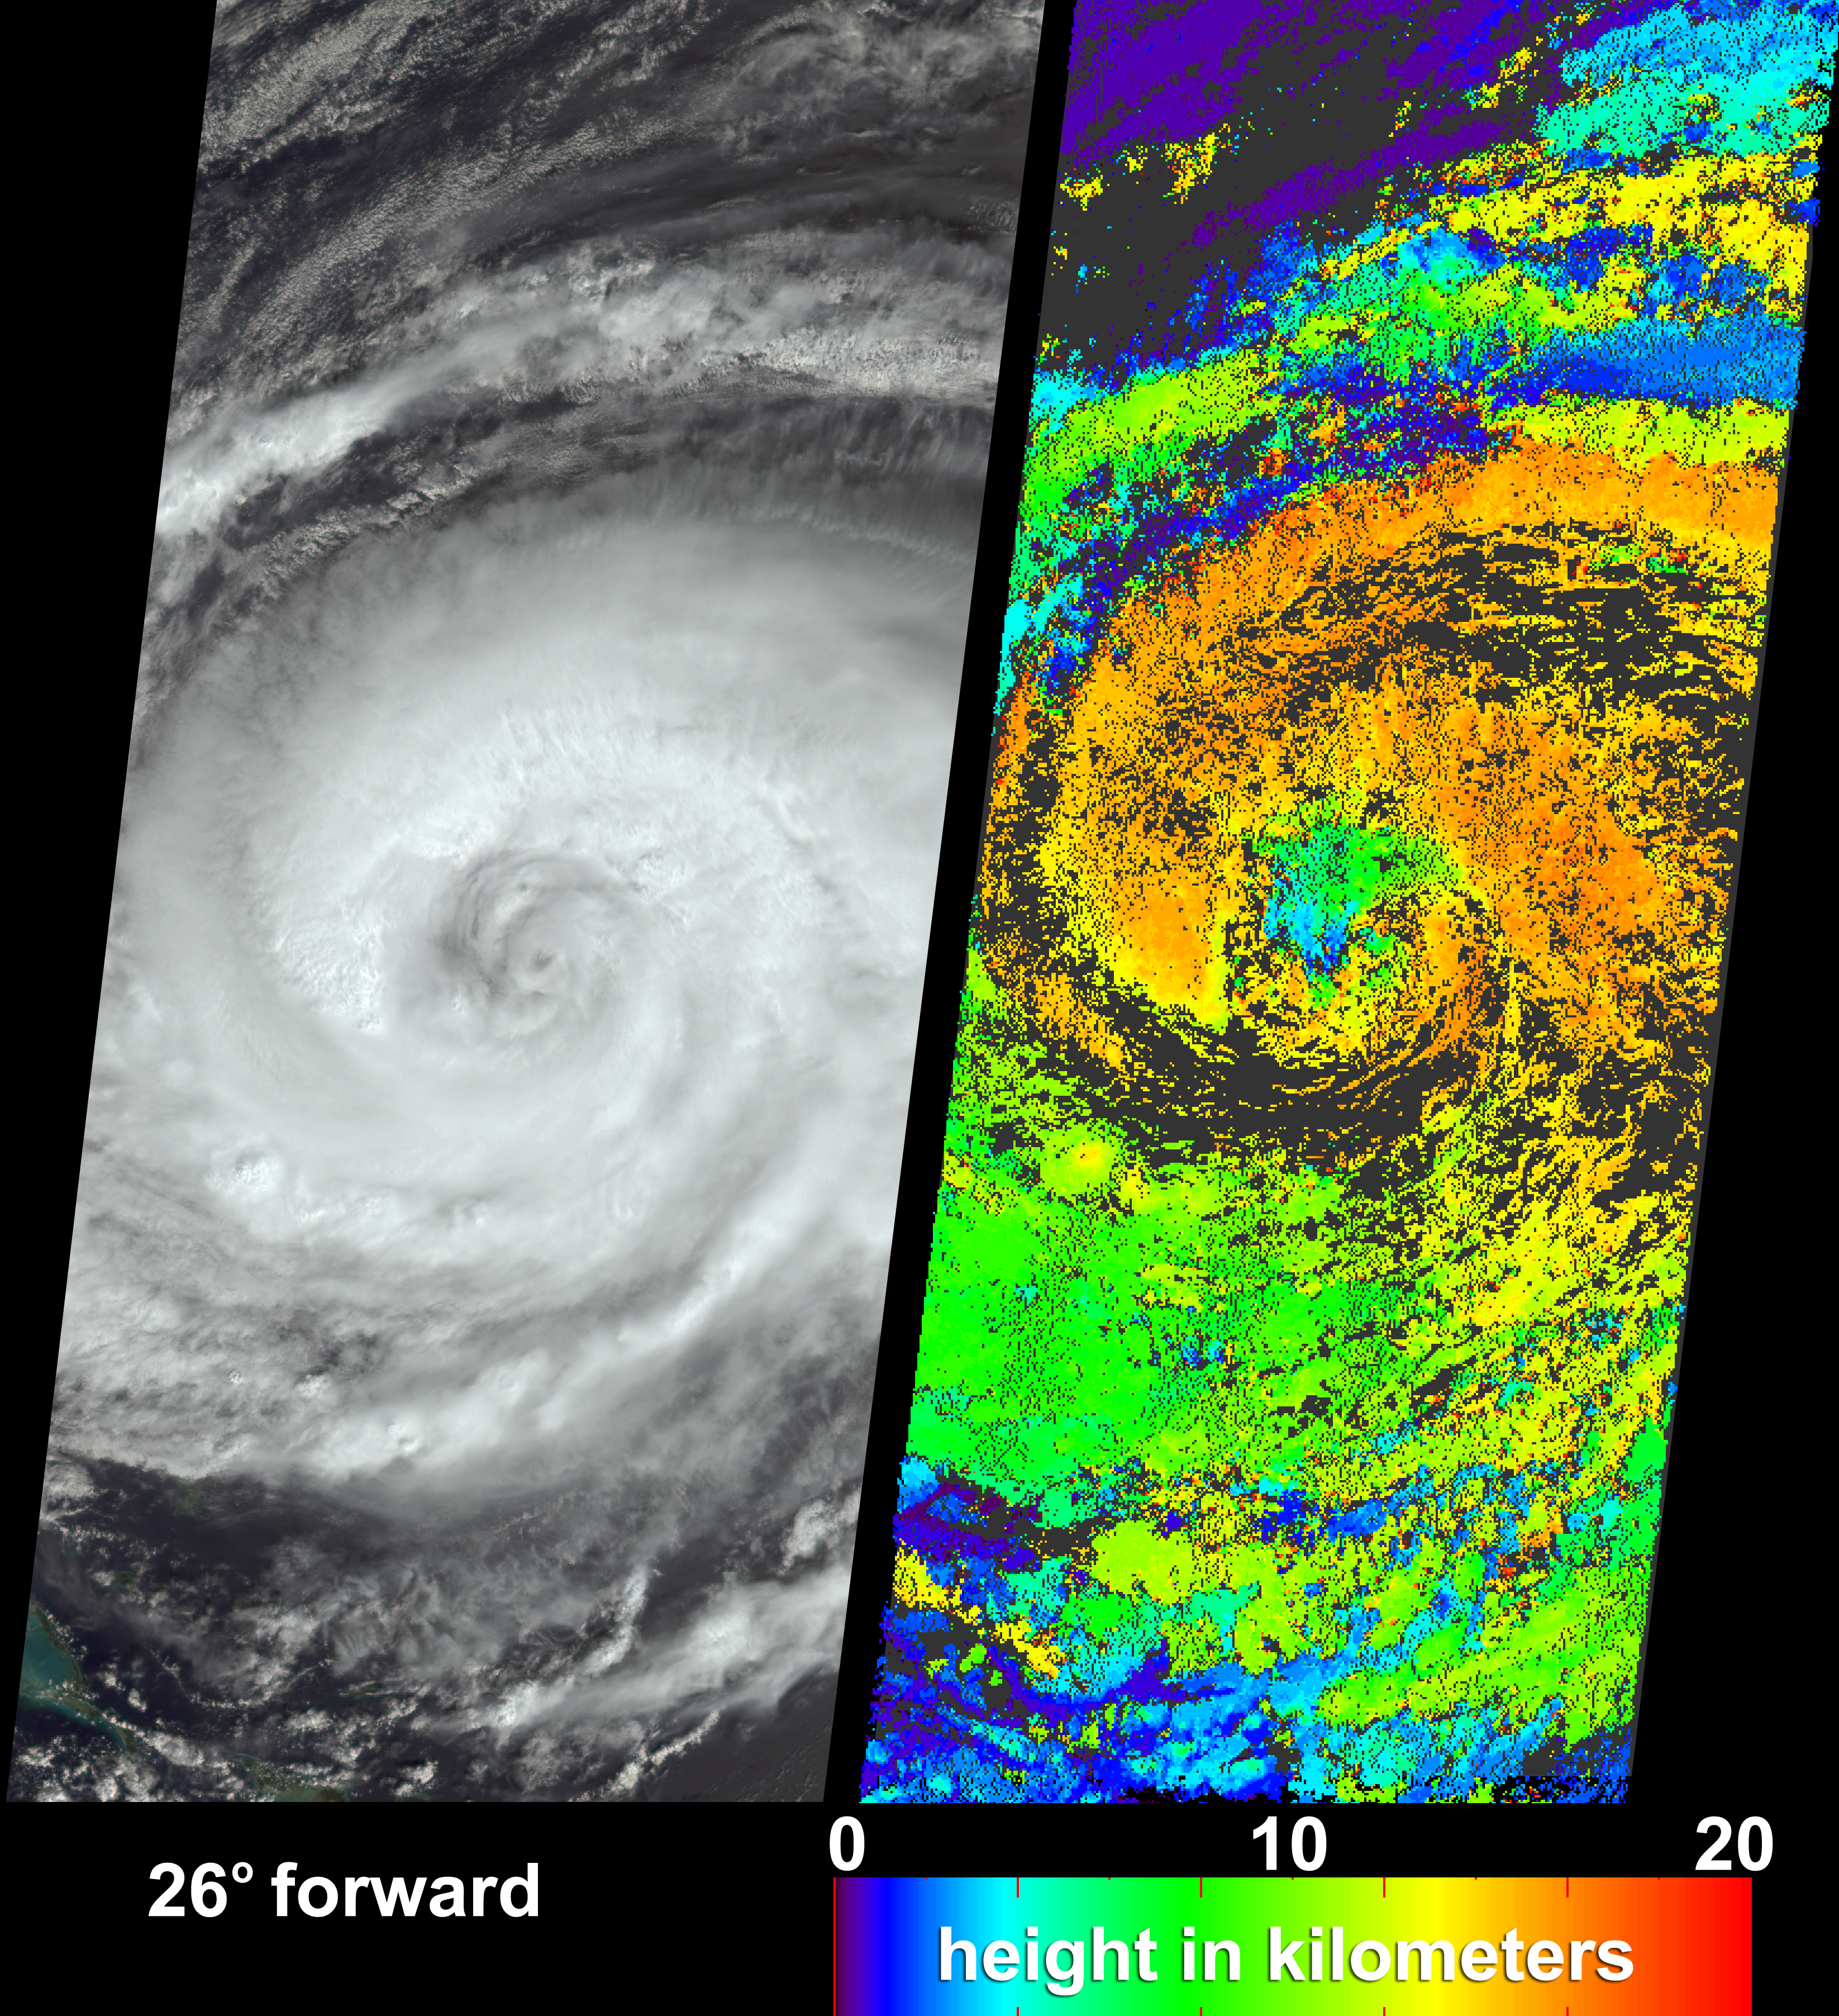

Hurricane Jeanne Cloud Height and Motion

After causing widespread destruction on Puerto Rico, Haiti and the Dominican Republic, Hurricane Jeanne was weakened to Tropical Storm status for several days before it regained strength over the Bahamas as a Category 2 hurricane. When Jeanne made landfall in U.S. territory on September 26 it was the fourth major hurricane of the 2004 Atlantic hurricane season to strike Florida. These visualizations of Hurricane Jeanne on September 24 were captured by NASA’s Multi-angle Imaging SpectroRadiometer (MISR). The still panels include a natural color view from MISR’s 26-degree forward-viewing camera (left) and a two dimensional map of cloud-top heights (right). In addition, a “multi-angle fly-over” is provided as an animation using views from all nine MISR cameras.

The nine camera views which make up the animation have been processed togive an approximate perspective view. The animation makes visible therelative heights of clouds within the scene. Some of the real cloudmotion over the seven minutes during which all nine MISR camerasobserved the scene are also indicated by the animation. The cloud heightmap was produced by automated computer recognition of the distinctivespatial features between images acquired at different view angles.Two-dimensional maps of cloud height such as these offer an opportunityto compare simulated cloud fields against actual hurricane observations.Results indicate that clouds within Jeanne had attained altitudes ofmore than 16 kilometers above sea level. The height field pictured hereis uncorrected for the effects of cloud motion. Wind-corrected heightshave higher accuracy but sparser spatial coverage.

The Multi-angle Imaging SpectroRadiometer observes the daylit Earth continuously and every 9 days views the entire globe between 82° north and 82° south latitude. These data products were generated from a portion of the imagery acquired during Terra orbit 25372. The still image panels cover an area of about 400 kilometers x 884 kilometers, and utilize data from within blocks 68 to 71 and within World Reference System-2 path 10.

MISR was built and is managed by NASA’s Jet Propulsion Laboratory, Pasadena, CA, for NASA’s Office of Earth Science, Washington, DC. The Terra satellite is managed by NASA’s Goddard Space Flight Center, Greenbelt, MD. JPL is a division of the California Institute of Technolog

Credit: NASA/GSFC/LaRC/JPL, MISR Team.